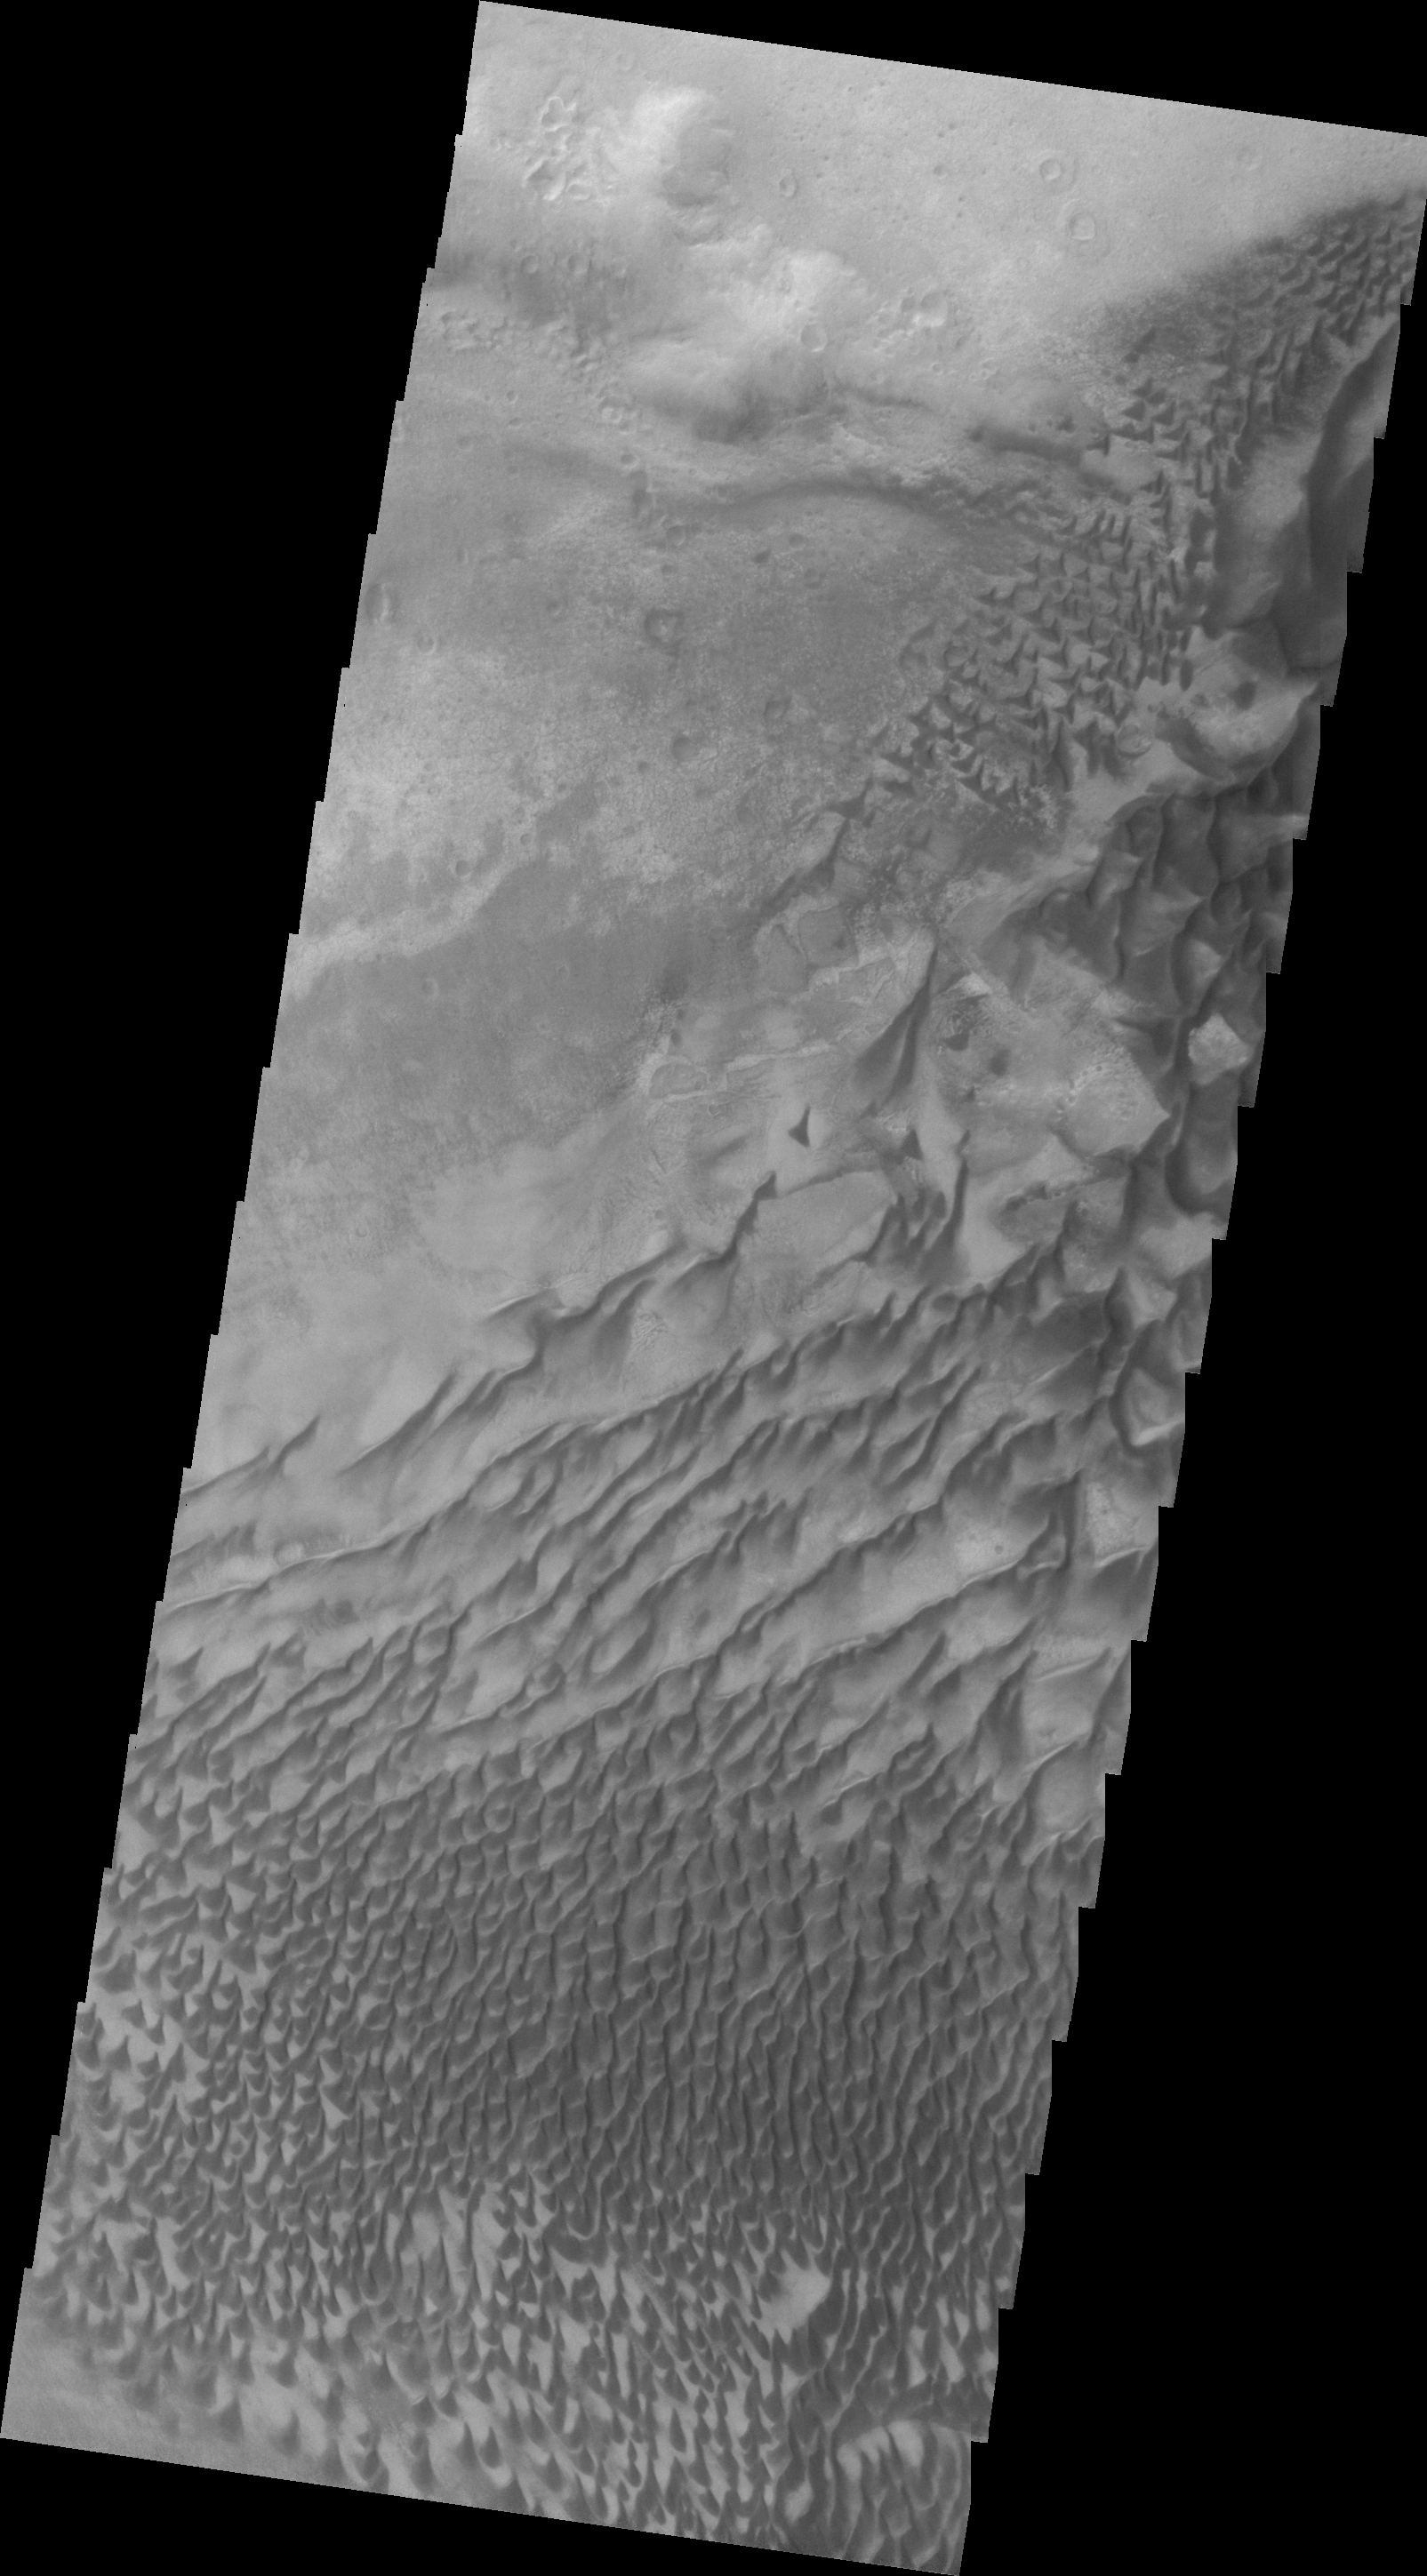

Russell Crater (VIS)

Today’s VIS image show the same region of dunes in Russell Crater as yesterday’s IR image. The images were acquired at the same time.

Image information: VIS instrument. Latitude -54.4N, Longitude 12.4E. 20 meter/pixel resolution.

Please see the THEMIS Data Citation Note for details on crediting THEMIS images.

Note: this THEMIS visual image has not been radiometrically nor geometrically calibrated for this preliminary release. An empirical correction has been performed to remove instrumental effects. A linear shift has been applied in the cross-track and down-track direction to approximate spacecraft and planetary motion. Fully calibrated and geometrically projected images will be released through the Planetary Data System in accordance with Project policies at a later time.

NASA’s Jet Propulsion Laboratory manages the 2001 Mars Odyssey mission for NASA’s Office of Space Science, Washington, D.C. The Thermal Emission Imaging System (THEMIS) was developed by Arizona State University, Tempe, in collaboration with Raytheon Santa Barbara Remote Sensing. The THEMIS investigation is led by Dr. Philip Christensen at Arizona State University. Lockheed Martin Astronautics, Denver, is the prime contractor for the Odyssey project, and developed and built the orbiter. Mission operations are conducted jointly from Lockheed Martin and from JPL, a division of the California Institute of Technology in Pasadena.

Credit: NASA/JPL/ASU